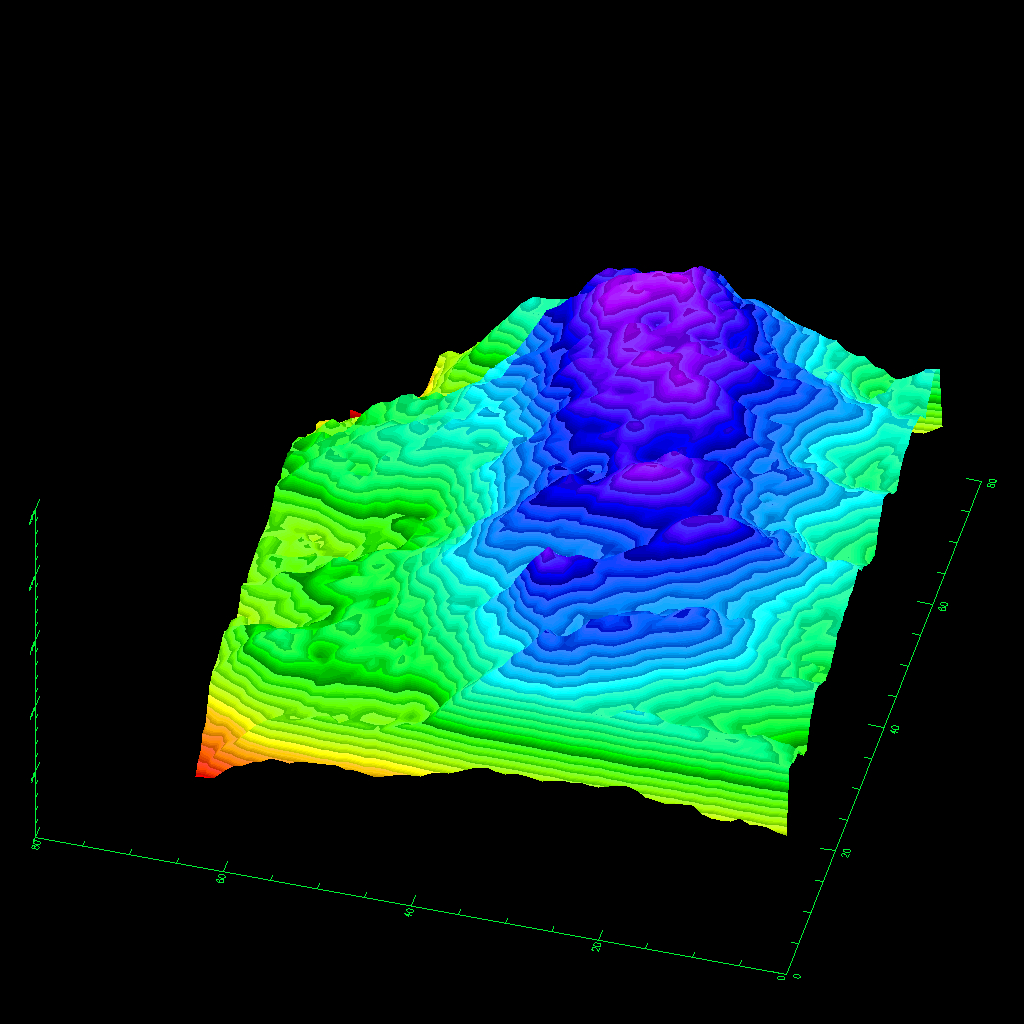

Space Radar Image of Kilauea Volcano, Hawaii

This three-dimensional image of the volcano Kilauea was generated based on interferometric fringes derived from two X-band Synthetic Aperture Radar data takes on April 13, 1994 and October 4, 1994. The altitude lines are based on quantitative interpolation of the topographic fringes. The level difference between neighboring altitude lines is 20 meters (66 feet). The ground area covers 12 kilometers by 4 kilometers (7.5 miles by 2.5 miles). The altitude difference in the image is about 500 meters (1,640 feet). The volcano is located around 19.58 degrees north latitude and 155.55 degrees west longitude.

Spaceborne Imaging Radar-C and X-band Synthetic Aperture Radar (SIR-C/X-SAR) is part of NASA’s Mission to Planet Earth. The radars illuminate Earth with microwaves, allowing detailed observations at any time, regardless of weather or sunlight conditions. SIR-C/X-SAR uses three microwave wavelengths: L-band (24 cm), C-band (6 cm) and X-band (3 cm). The multi-frequency data will be used by the international scientific community to better understand the global environment and how it is changing. The SIR-C/X-SAR data, complemented by aircraft and ground studies, will give scientists clearer insights into those environmental changes which are caused by nature and those changes which are induced by human activity.

SIR-C was developed by NASA’s Jet Propulsion Laboratory. X-SAR was developed by the Dornier and Alenia Spazio companies for the German space agency, Deutsche Agentur fuer Raumfahrtangelegenheiten (DARA), and the Italian space agency, Agenzia Spaziale Italiana (ASI), with the Deutsche Forschungsanstalt fuer Luft und Raumfahrt e.V.(DLR), the major partner in science, operations and data processing of X-SAR. The Instituto Ricerca Elettromagnetismo Componenti Elettronici (IRECE) at the University of Naples was a partner in the interferometry analysis.

Credit: NASA/JPL